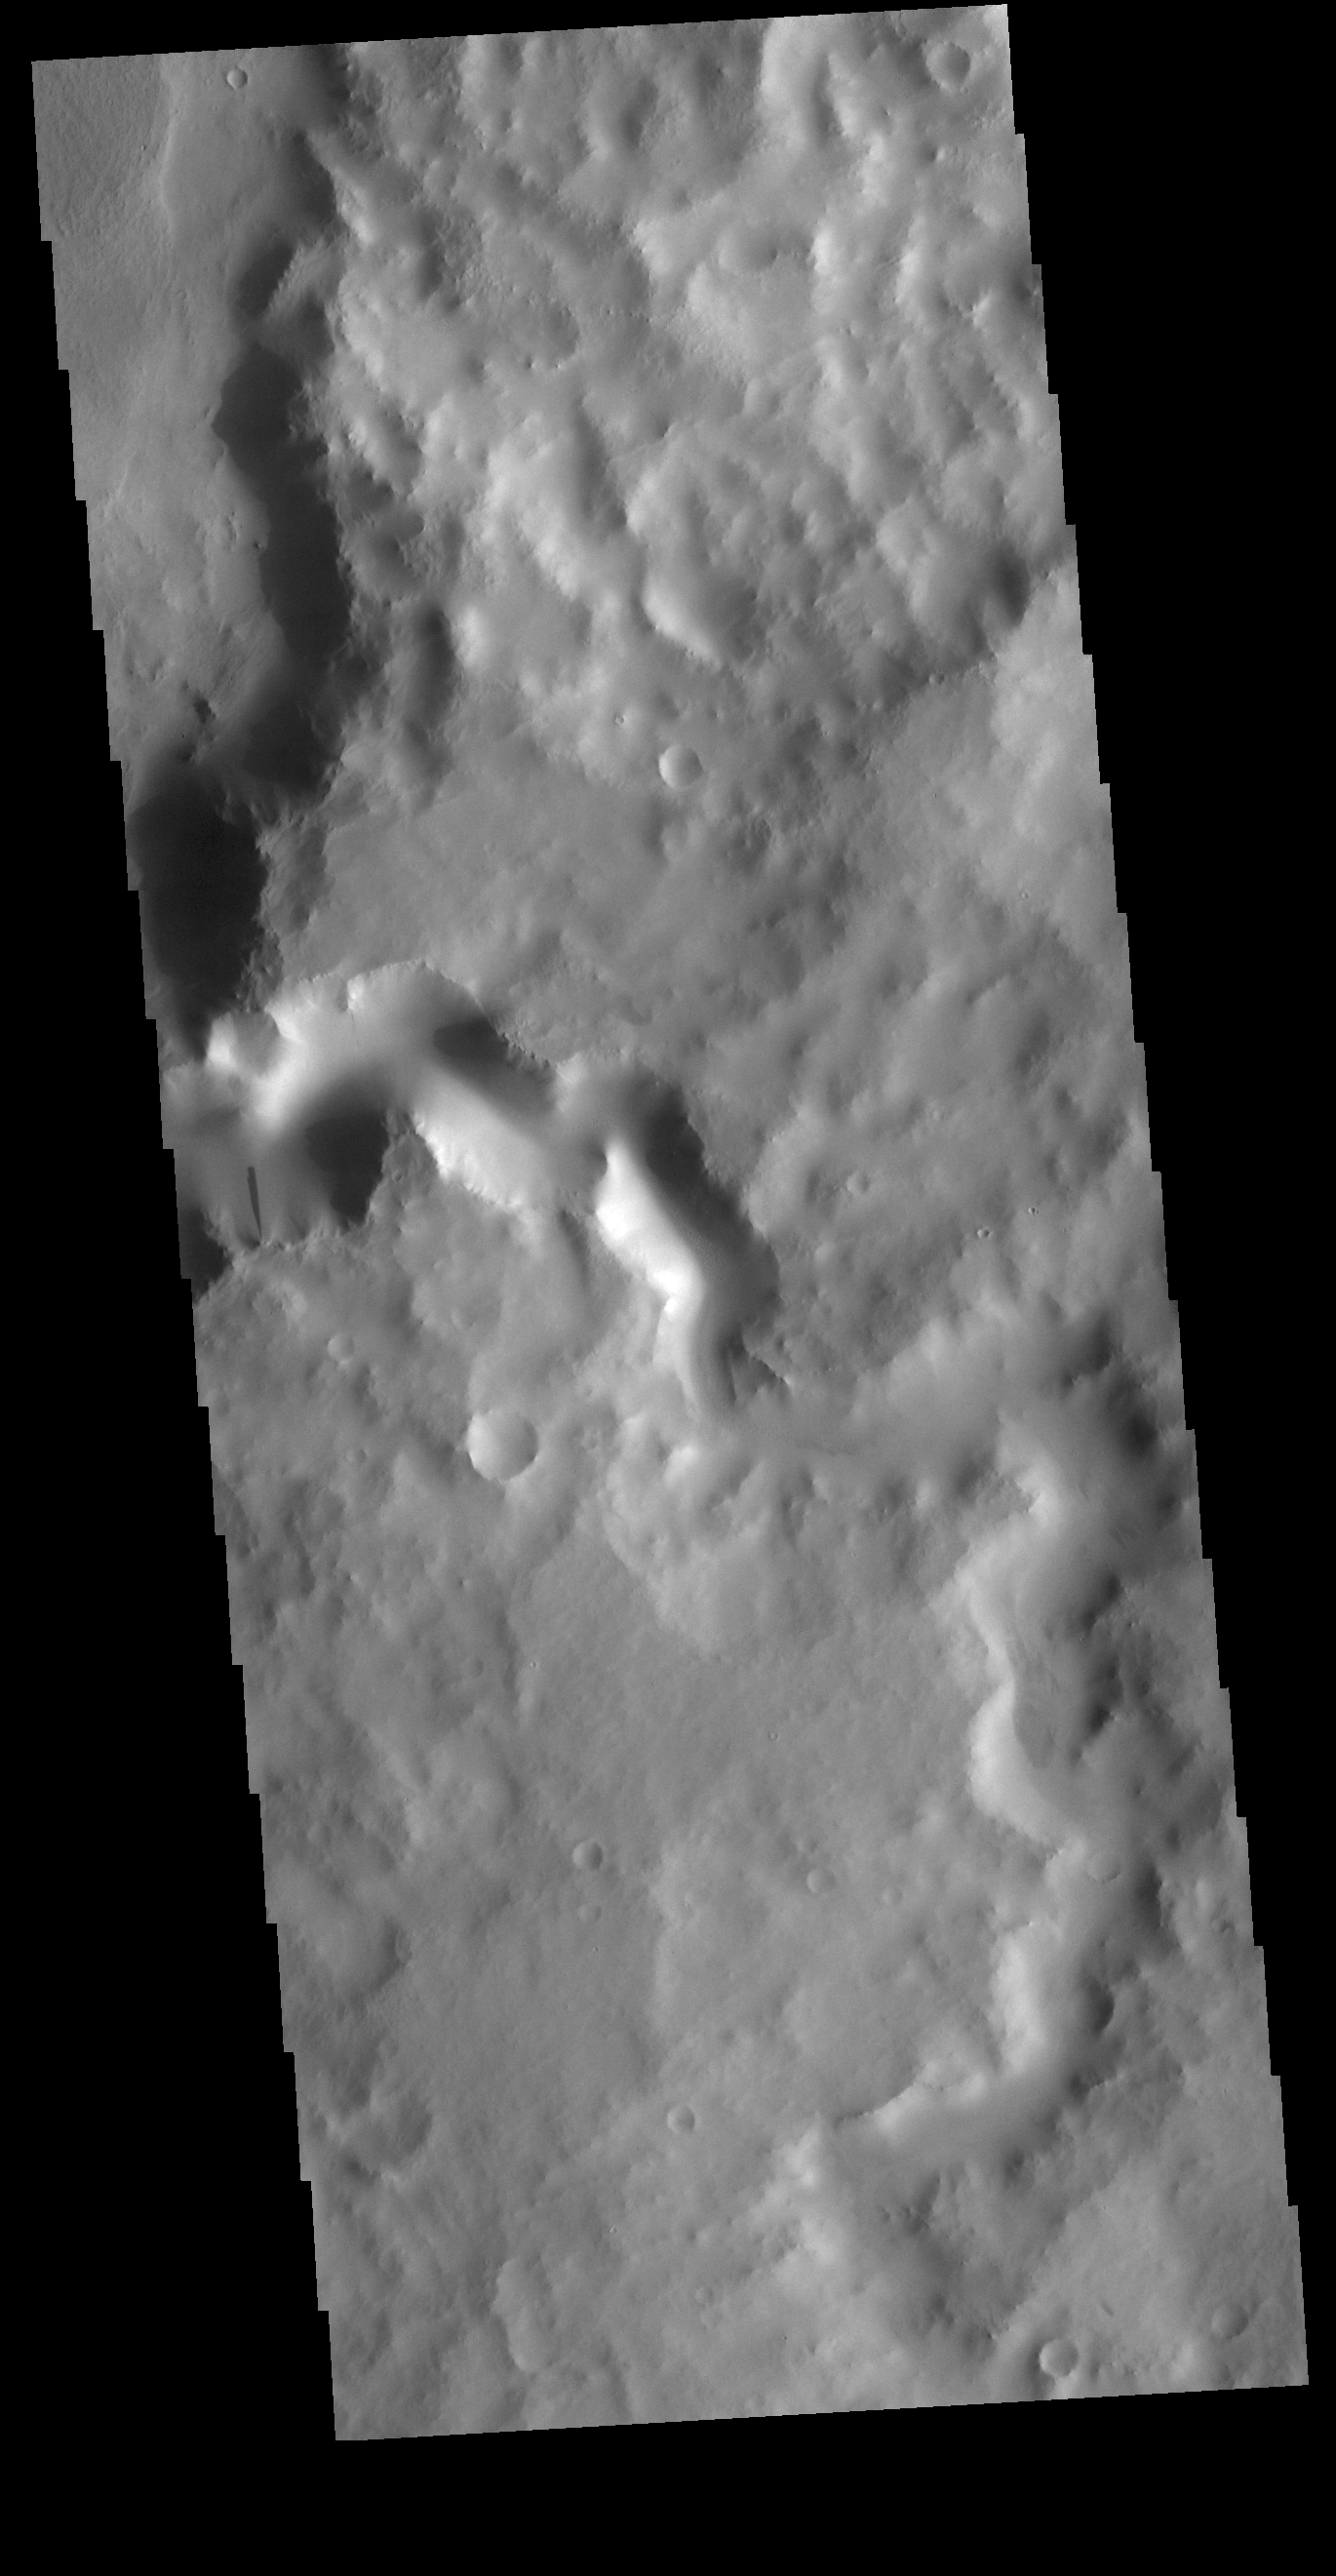

Terra Sabaea Channel

Today’s VIS image shows an unnamed channel in Terra Sabaea. The channel is flowing into the crater just visible in the upper left portion of the image.

Credit: NASA/JPL-Caltech/ASU